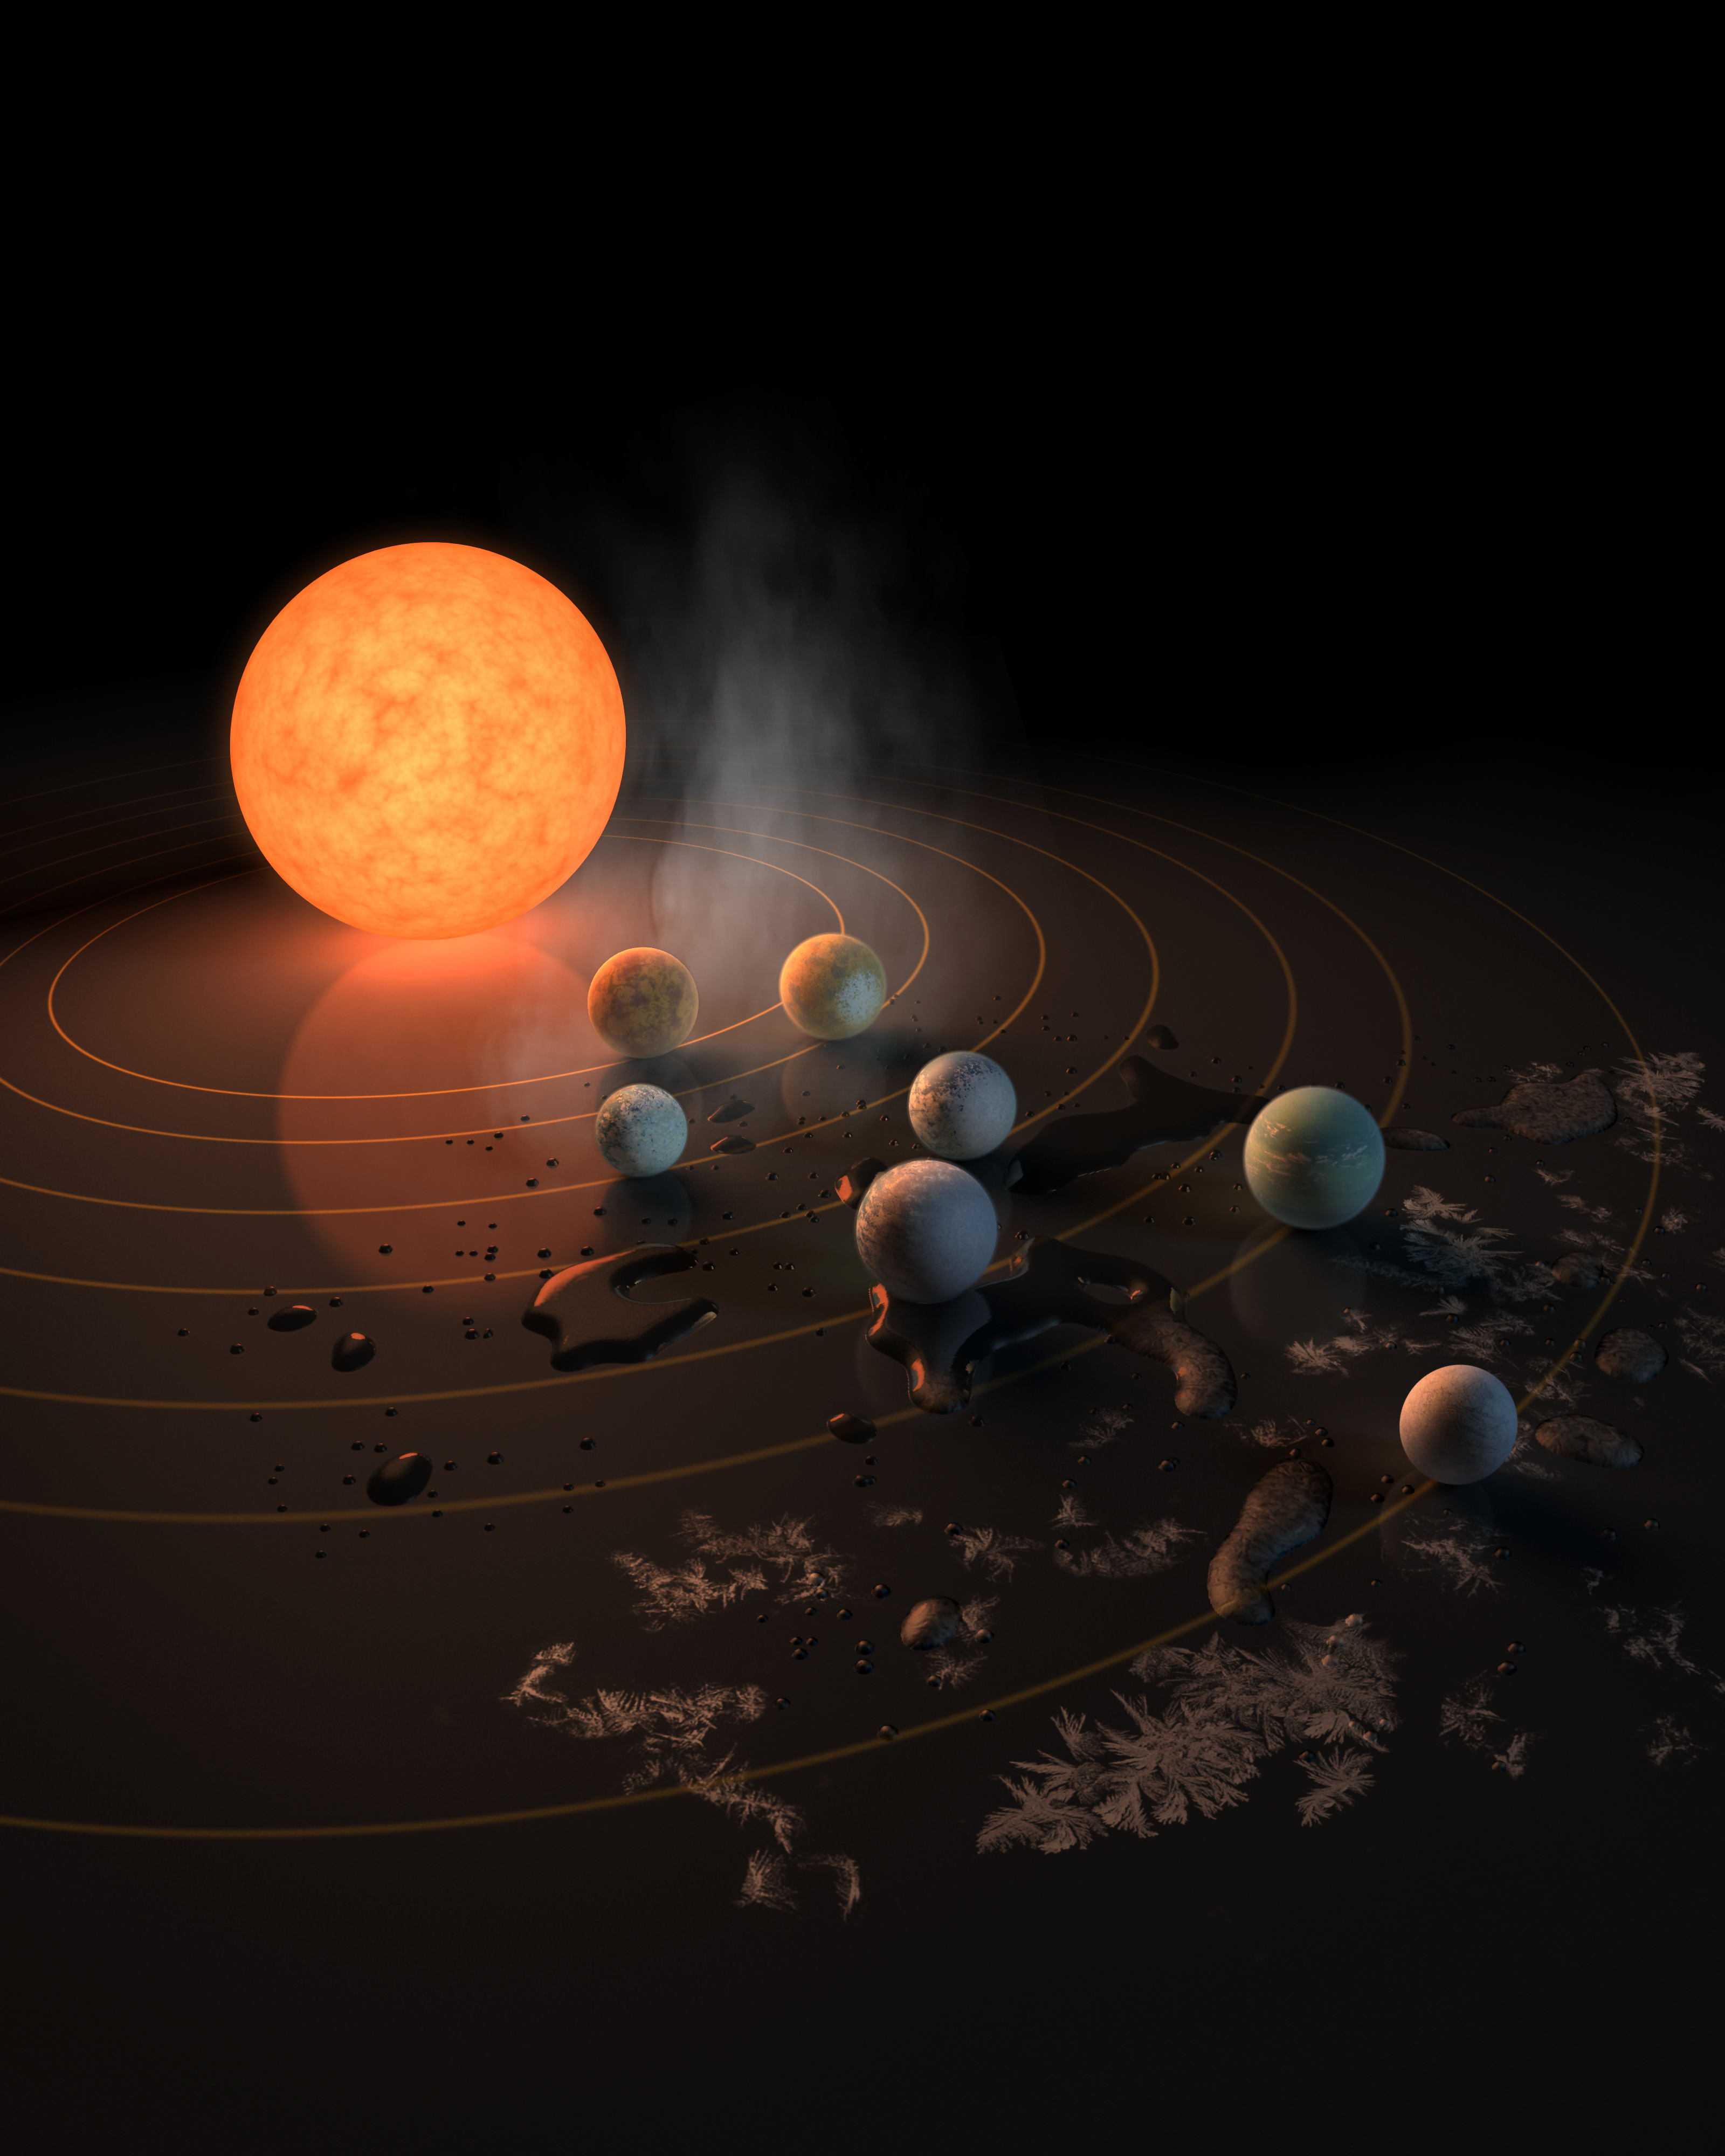

Abstract Concept of TRAPPIST-1 System

TRAPPIST-1 System

This artist's concept appeared on the Feb. 23, 2017 cover of the journal Nature announcing that the nearby star TRAPPIST-1, an ultra-cool dwarf, has seven Earth-sized planets orbiting it. Two of the planets were discovered in 2016 by TRAPPIST (the Transiting Planets and Planetesimals Small Telescope) in Chile. NASA’s Spitzer Space Telescope and several ground-based telescopes uncovered five additional ones, increasing the total number to seven. The TRAPPIST-1 system is located about 40 light-years from Earth.

Astronomers have used NASA's Hubble Space Telescope to conduct the first spectroscopic survey of the Earth-sized planets (d, e, f, and g) within TRAPPIST-1's habitable zone. The habitable zone is a region at a distance from the star where liquid water, the key to life as we know it, could exist on the planets’ surfaces. This spectroscopic survey is a follow-up to Hubble observations made in 2016 of the atmospheres of the inner TRAPPIST-1 planets b and c. Hubble reveals that at least three of the exoplanets (d, e, and f) do not seem to contain puffy, hydrogen-rich atmospheres similar to gaseous planets such as Neptune. Additional observations are needed to determine the hydrogen content of the fourth planet’s (g) atmosphere. Hydrogen is a greenhouse gas, which smothers a planet orbiting close to its star, making it hot and inhospitable to life. The results, instead, favor more compact atmospheres like those of Earth, Venus, and Mars.

Credit: Illustration: NASA and JPL/Caltech Science: NASA, ESA, J. de Wit (MIT), H. Wakeford (University of Exeter/STScI), and N. Lewis (STScI)